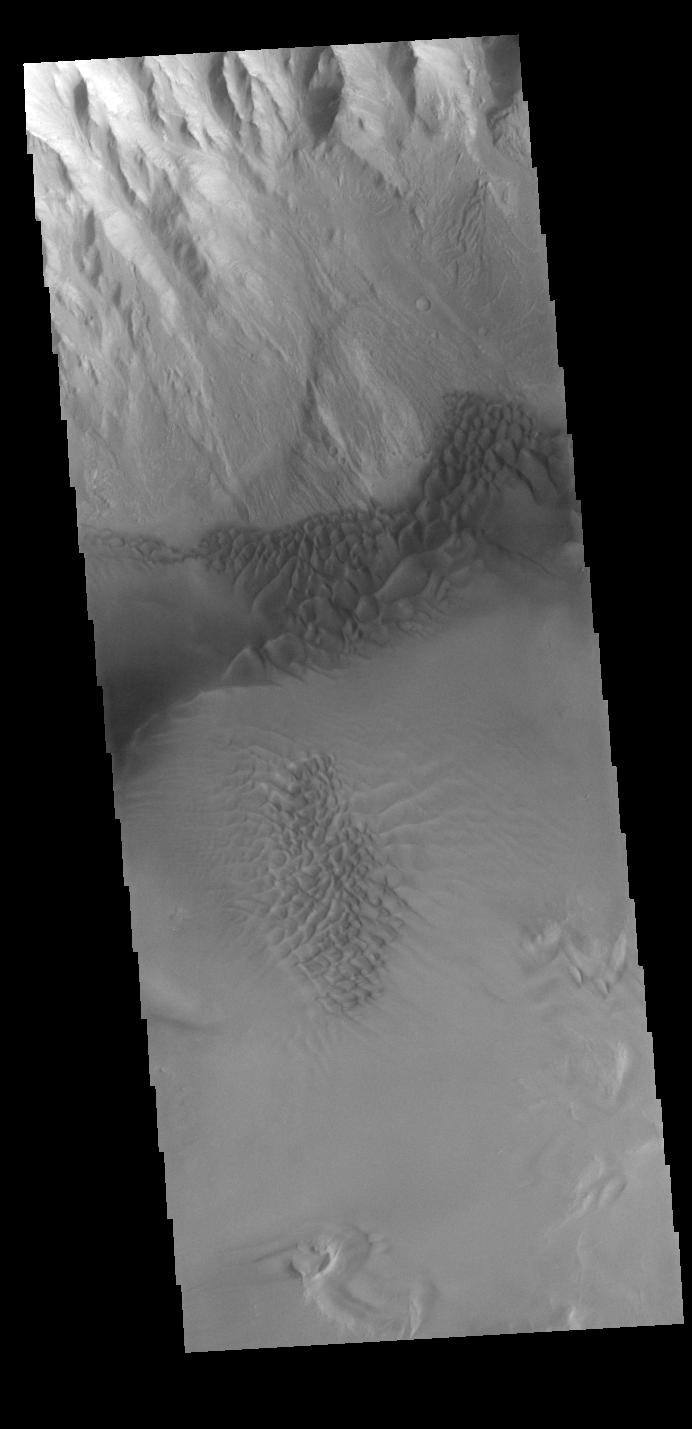

Juventae Chasma Dunes

Today’s VIS image shows sand dune forms in Juventae Chasma. In this part of Juventae Chasma the entire floor appears to be covered by sand and dunes.

Credit: NASA/JPL-Caltech/ASU